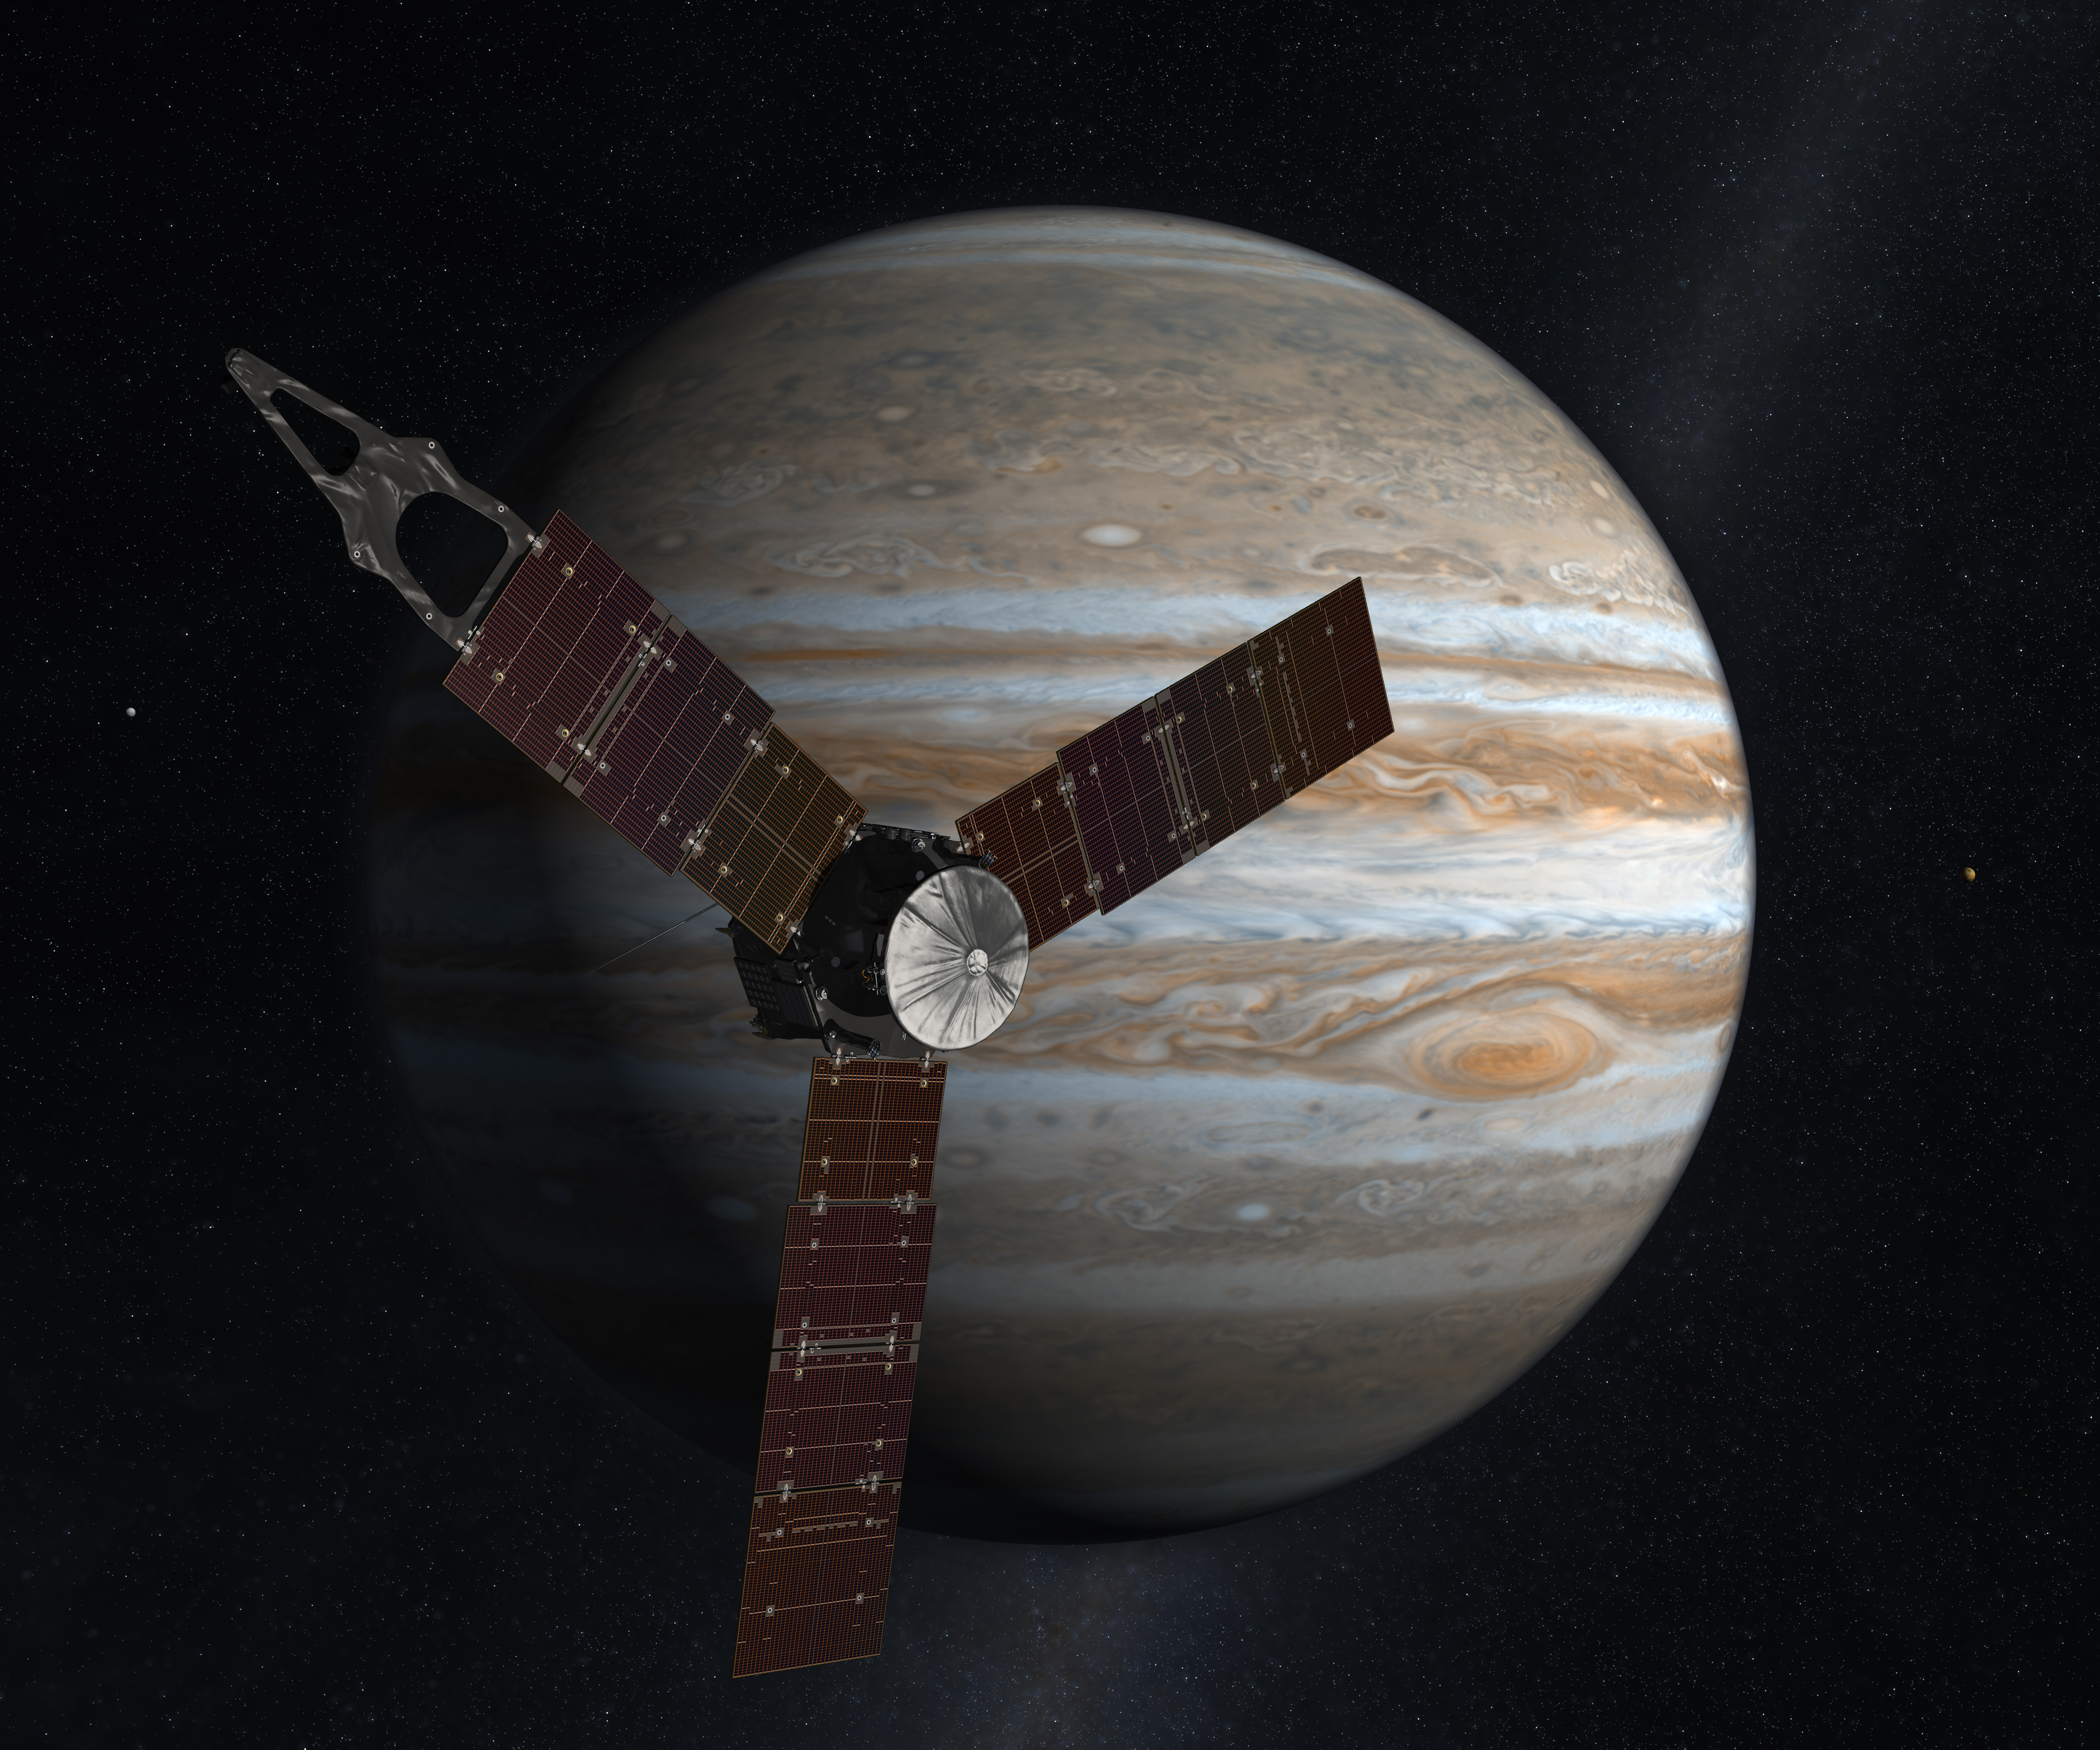

Juno Mission to Jupiter (2009 Artist’s Concept )

Launching from Earth in 2011, the Juno spacecraft will arrive at Jupiter in 2016 to study the giant planet from an elliptical, polar orbit. Juno will repeatedly dive between the planet and its intense belts of charged particle radiation, coming only 5,000 kilometers (about 3,000 miles) from the cloud tops at closest approach.

Juno’s primary goal is to improve our understanding of Jupiter’s formation and evolution. The spacecraft will spend a year investigating the planet’s origins, interior structure, deep atmosphere and magnetosphere. Juno’s study of Jupiter will help us to understand the history of our own solar system and provide new insight into how planetary systems form and develop in our galaxy and beyond.

Juno’s principal investigator is Scott Bolton of Southwest Research Institute in San Antonio, Texas. NASA’s Jet Propulsion Laboratory in Pasadena, Calif., manages the mission. Lockheed Martin Space Systems of Denver, Colo., is building the spacecraft. The Italian Space Agency, Rome, is contributing an infrared spectrometer instrument and a portion of the radio science experiment.

Credit: NASA/JPL